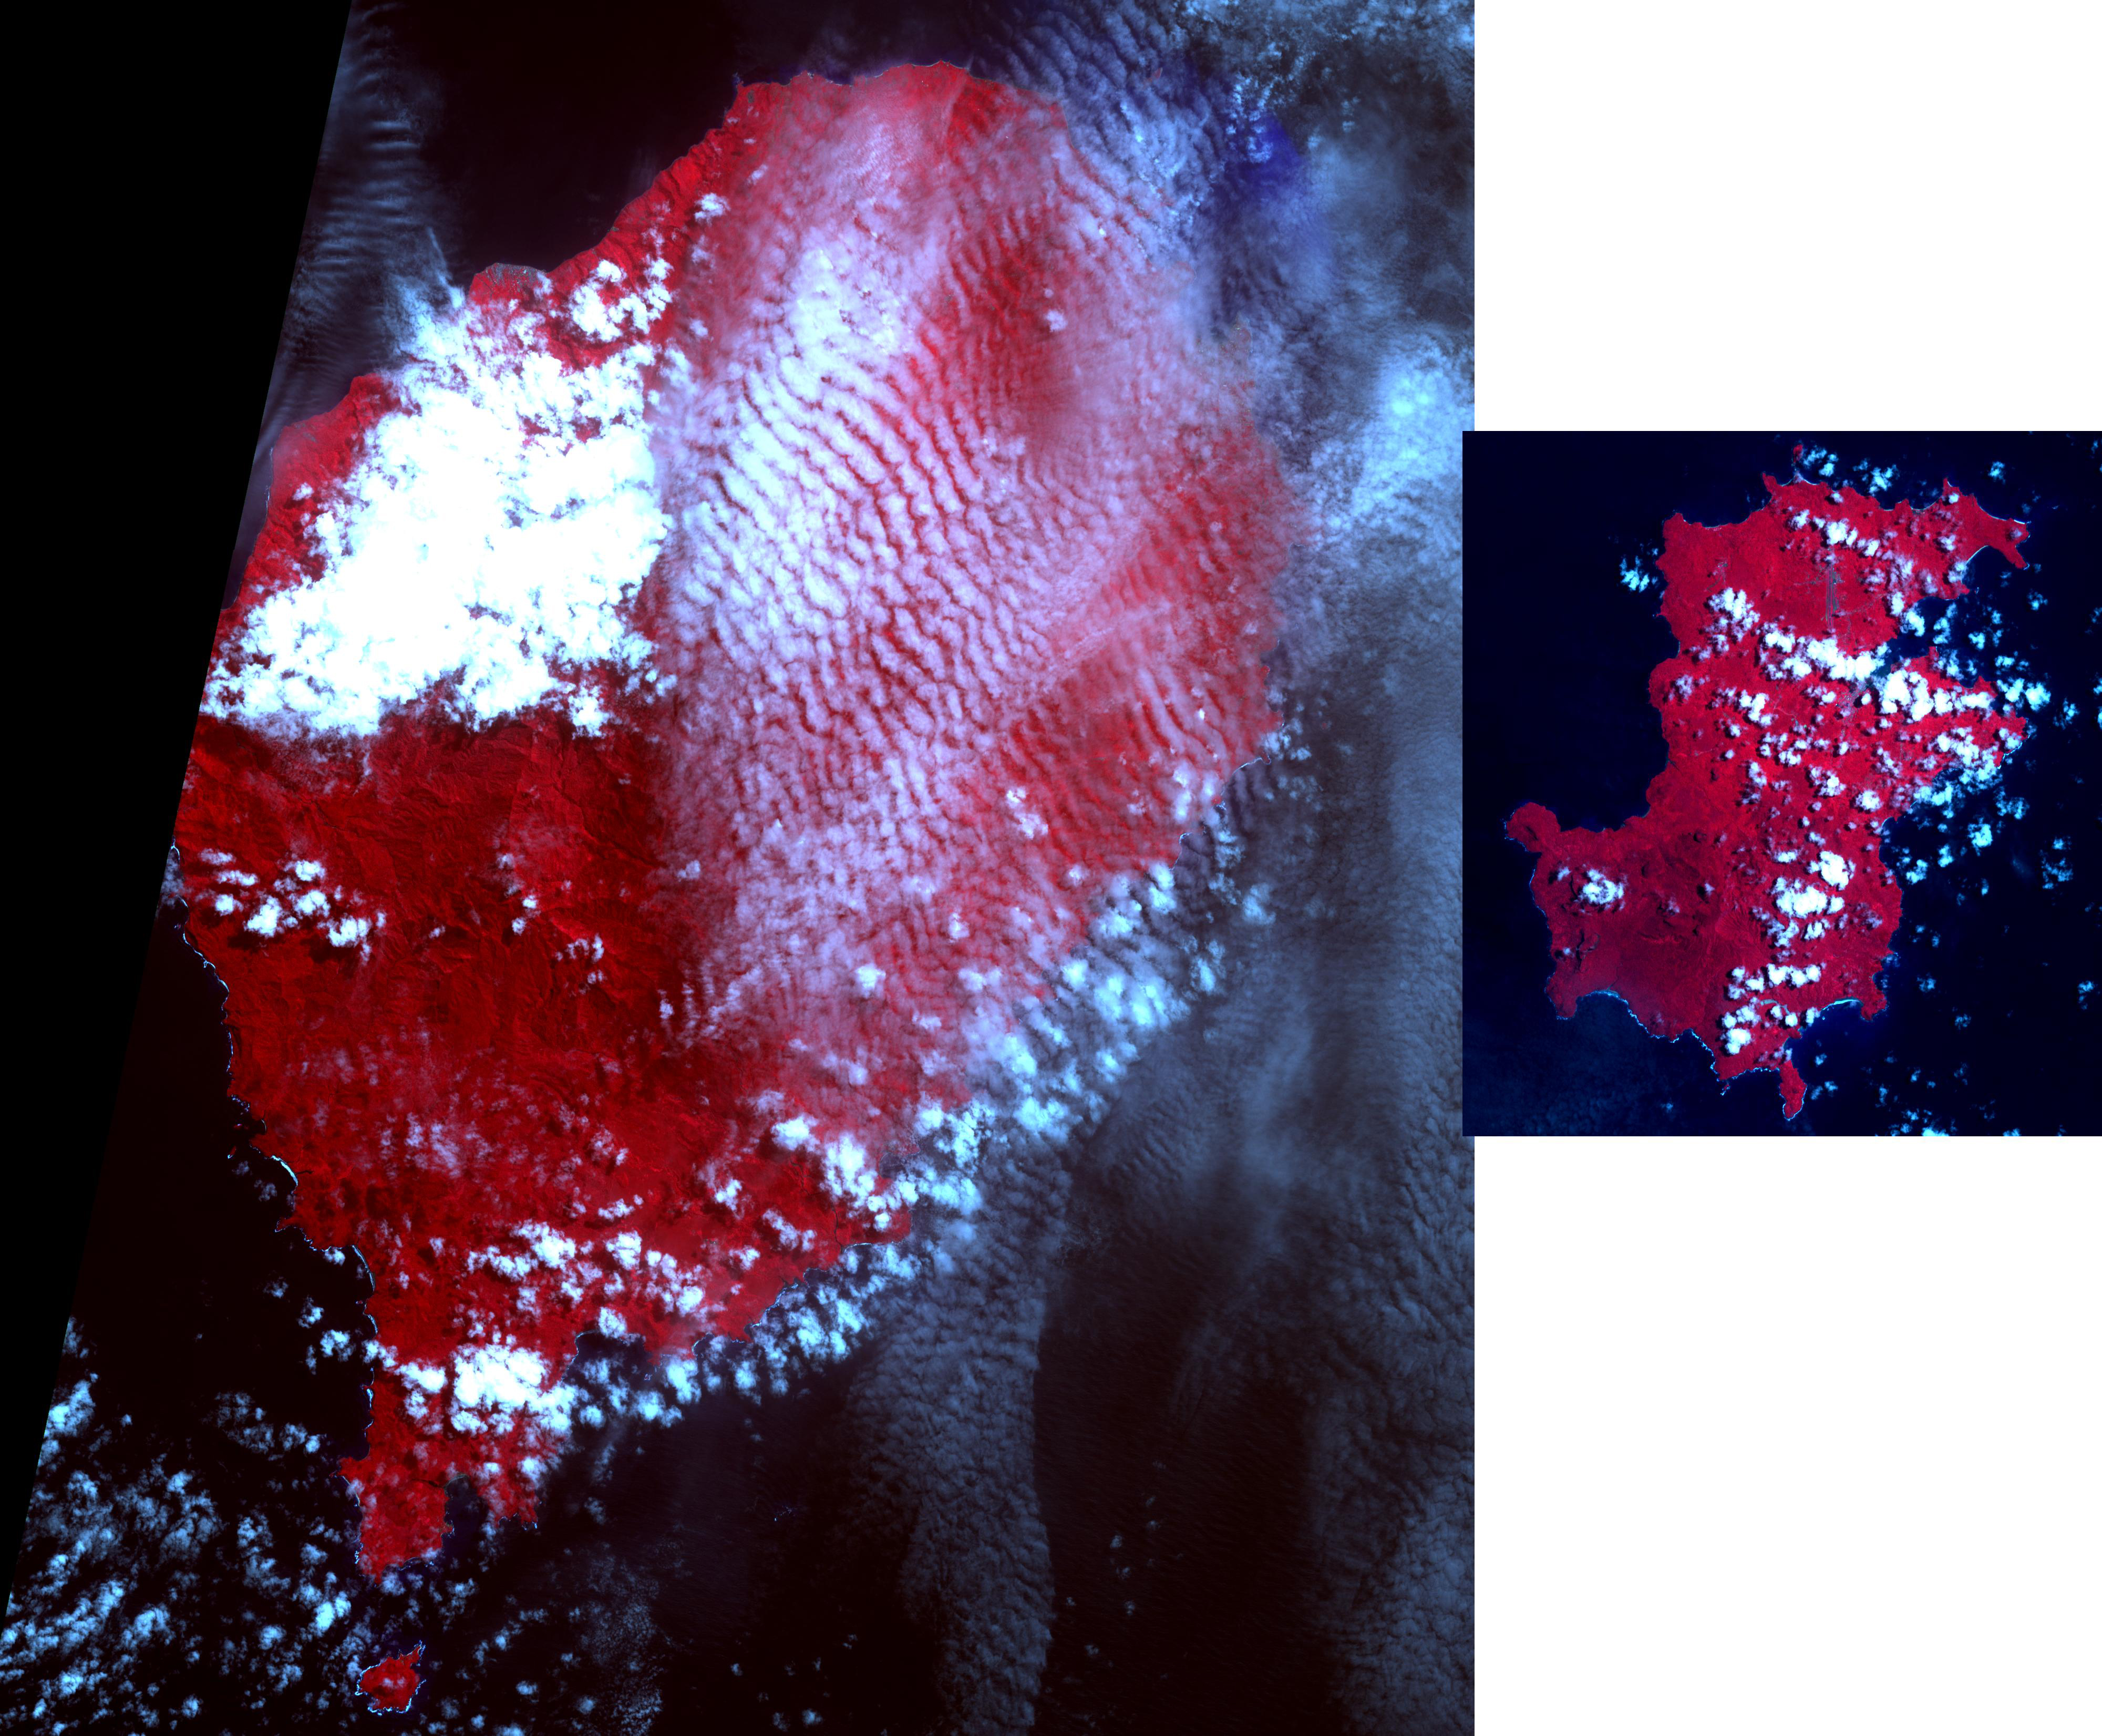

Democratic Republic of Sao Tome and Principe

The Democratic Republic of Sao Tome and Principe is an island country in the Gulf of Guinea, off the western equatorial coast of central Africa. It is the second smallest African sovereign state, and consists of two archipelagos around the two main islands, about 150 km apart. About 100 years ago, this twin-island nation was the biggest producer of chocolate in the world. Now several producers are seeking to revitalize the trade. The images were acquired May 25, 2018 (Sao Tome, left), and April 5, 2020 (Principe, right); cover areas of 42 by 49.5 km, and 18.3 by 20.1 km; and are located at 0.2 degrees north, 6.6 degrees east; and 1.6 degrees north, 7.4 degrees east.

With its 14 spectral bands from the visible to the thermal infrared wavelength region and its high spatial resolution of about 50 to 300 feet (15 to 90 meters), ASTER images Earth to map and monitor the changing surface of our planet. ASTER is one of five Earth-observing instruments launched Dec. 18, 1999, on Terra. The instrument was built by Japan’s Ministry of Economy, Trade and Industry. A joint U.S./Japan science team is responsible for validation and calibration of the instrument and data products.

The broad spectral coverage and high spectral resolution of ASTER provides scientists in numerous disciplines with critical information for surface mapping and monitoring of dynamic conditions and temporal change. Example applications are monitoring glacial advances and retreats; monitoring potentially active volcanoes; identifying crop stress; determining cloud morphology and physical properties; wetlands evaluation; thermal pollution monitoring; coral reef degradation; surface temperature mapping of soils and geology; and measuring surface heat balance.

The U.S. science team is located at NASA’s Jet Propulsion Laboratory in Pasadena, Calif. The Terra mission is part of NASA’s Science Mission Directorate, Washington.

Credit: NASA/METI/AIST/Japan Space Systems, and U.S./Japan ASTER Science Team